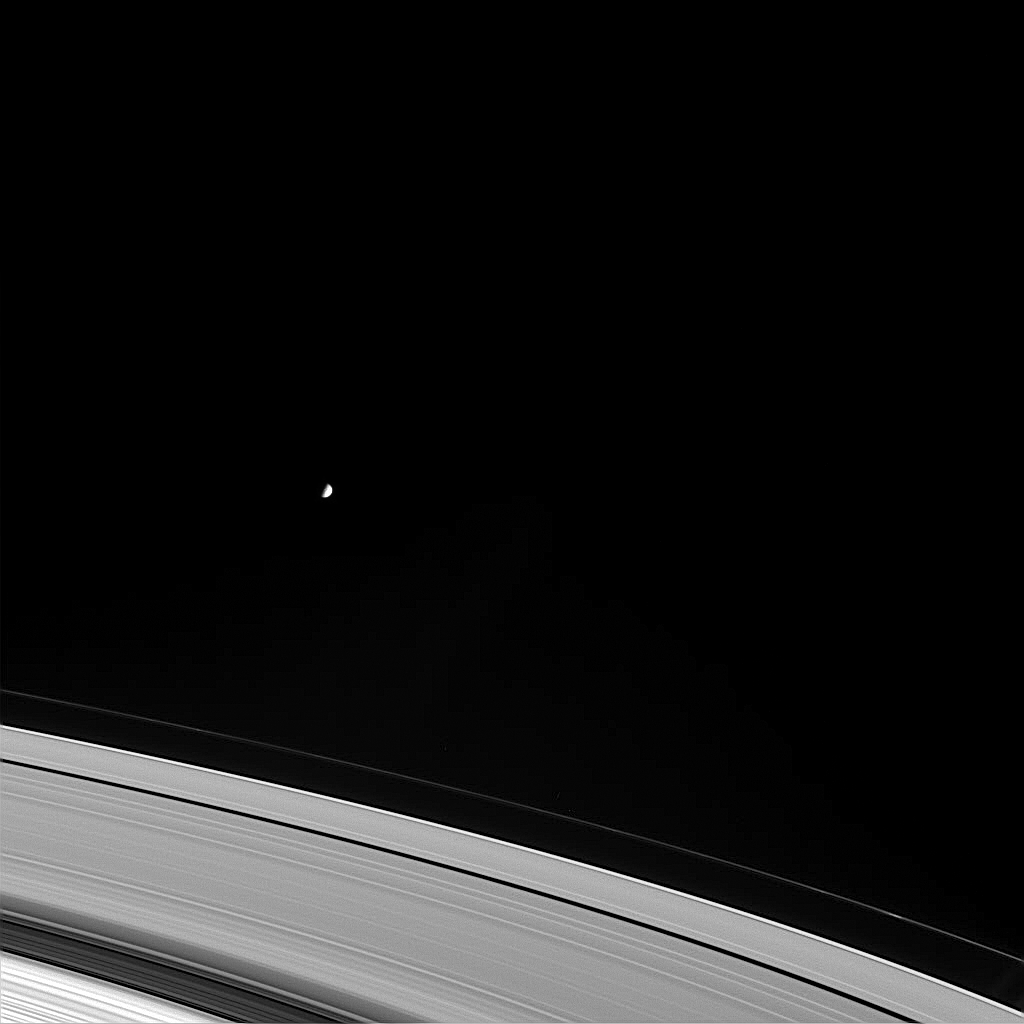

Moon’s Influence

Mimas orbits beyond the outer fringes of Saturn’s main rings, perturbing the orbits of ring particles and creating gaps like the Huygens Gap within the Cassini Division (the wide, dark gap near lower left). The outer edge of the B ring (lower left corner) and the thin, outermost section of the A ring appear notably brighter than the bulk of the A ring, suggesting differences in ring particle density or composition. Small knots in the thin F ring are visible at lower right. Mimas is 398 kilometers (247 miles) across.

This view is from Cassini’s vantage point beneath the ring plane. The image was taken in visible green light with the Cassini spacecraft narrow angle camera on Nov. 18, 2004, at a distance of approximately 4.7 million kilometers (2.9 million miles) from Saturn. The image scale is 27 kilometers (17 miles) per pixel. Contrast was enhanced to aid visibility.

The Cassini-Huygens mission is a cooperative project of NASA, the European Space Agency and the Italian Space Agency. The Jet Propulsion Laboratory, a division of the California Institute of Technology in Pasadena, manages the mission for NASA’s Science Mission Directorate, Washington, D.C. The Cassini orbiter and its two onboard cameras were designed, developed and assembled at JPL. The imaging team is based at the Space Science Institute, Boulder, Colo.

Credit: NASA/JPL/Space Science Institute